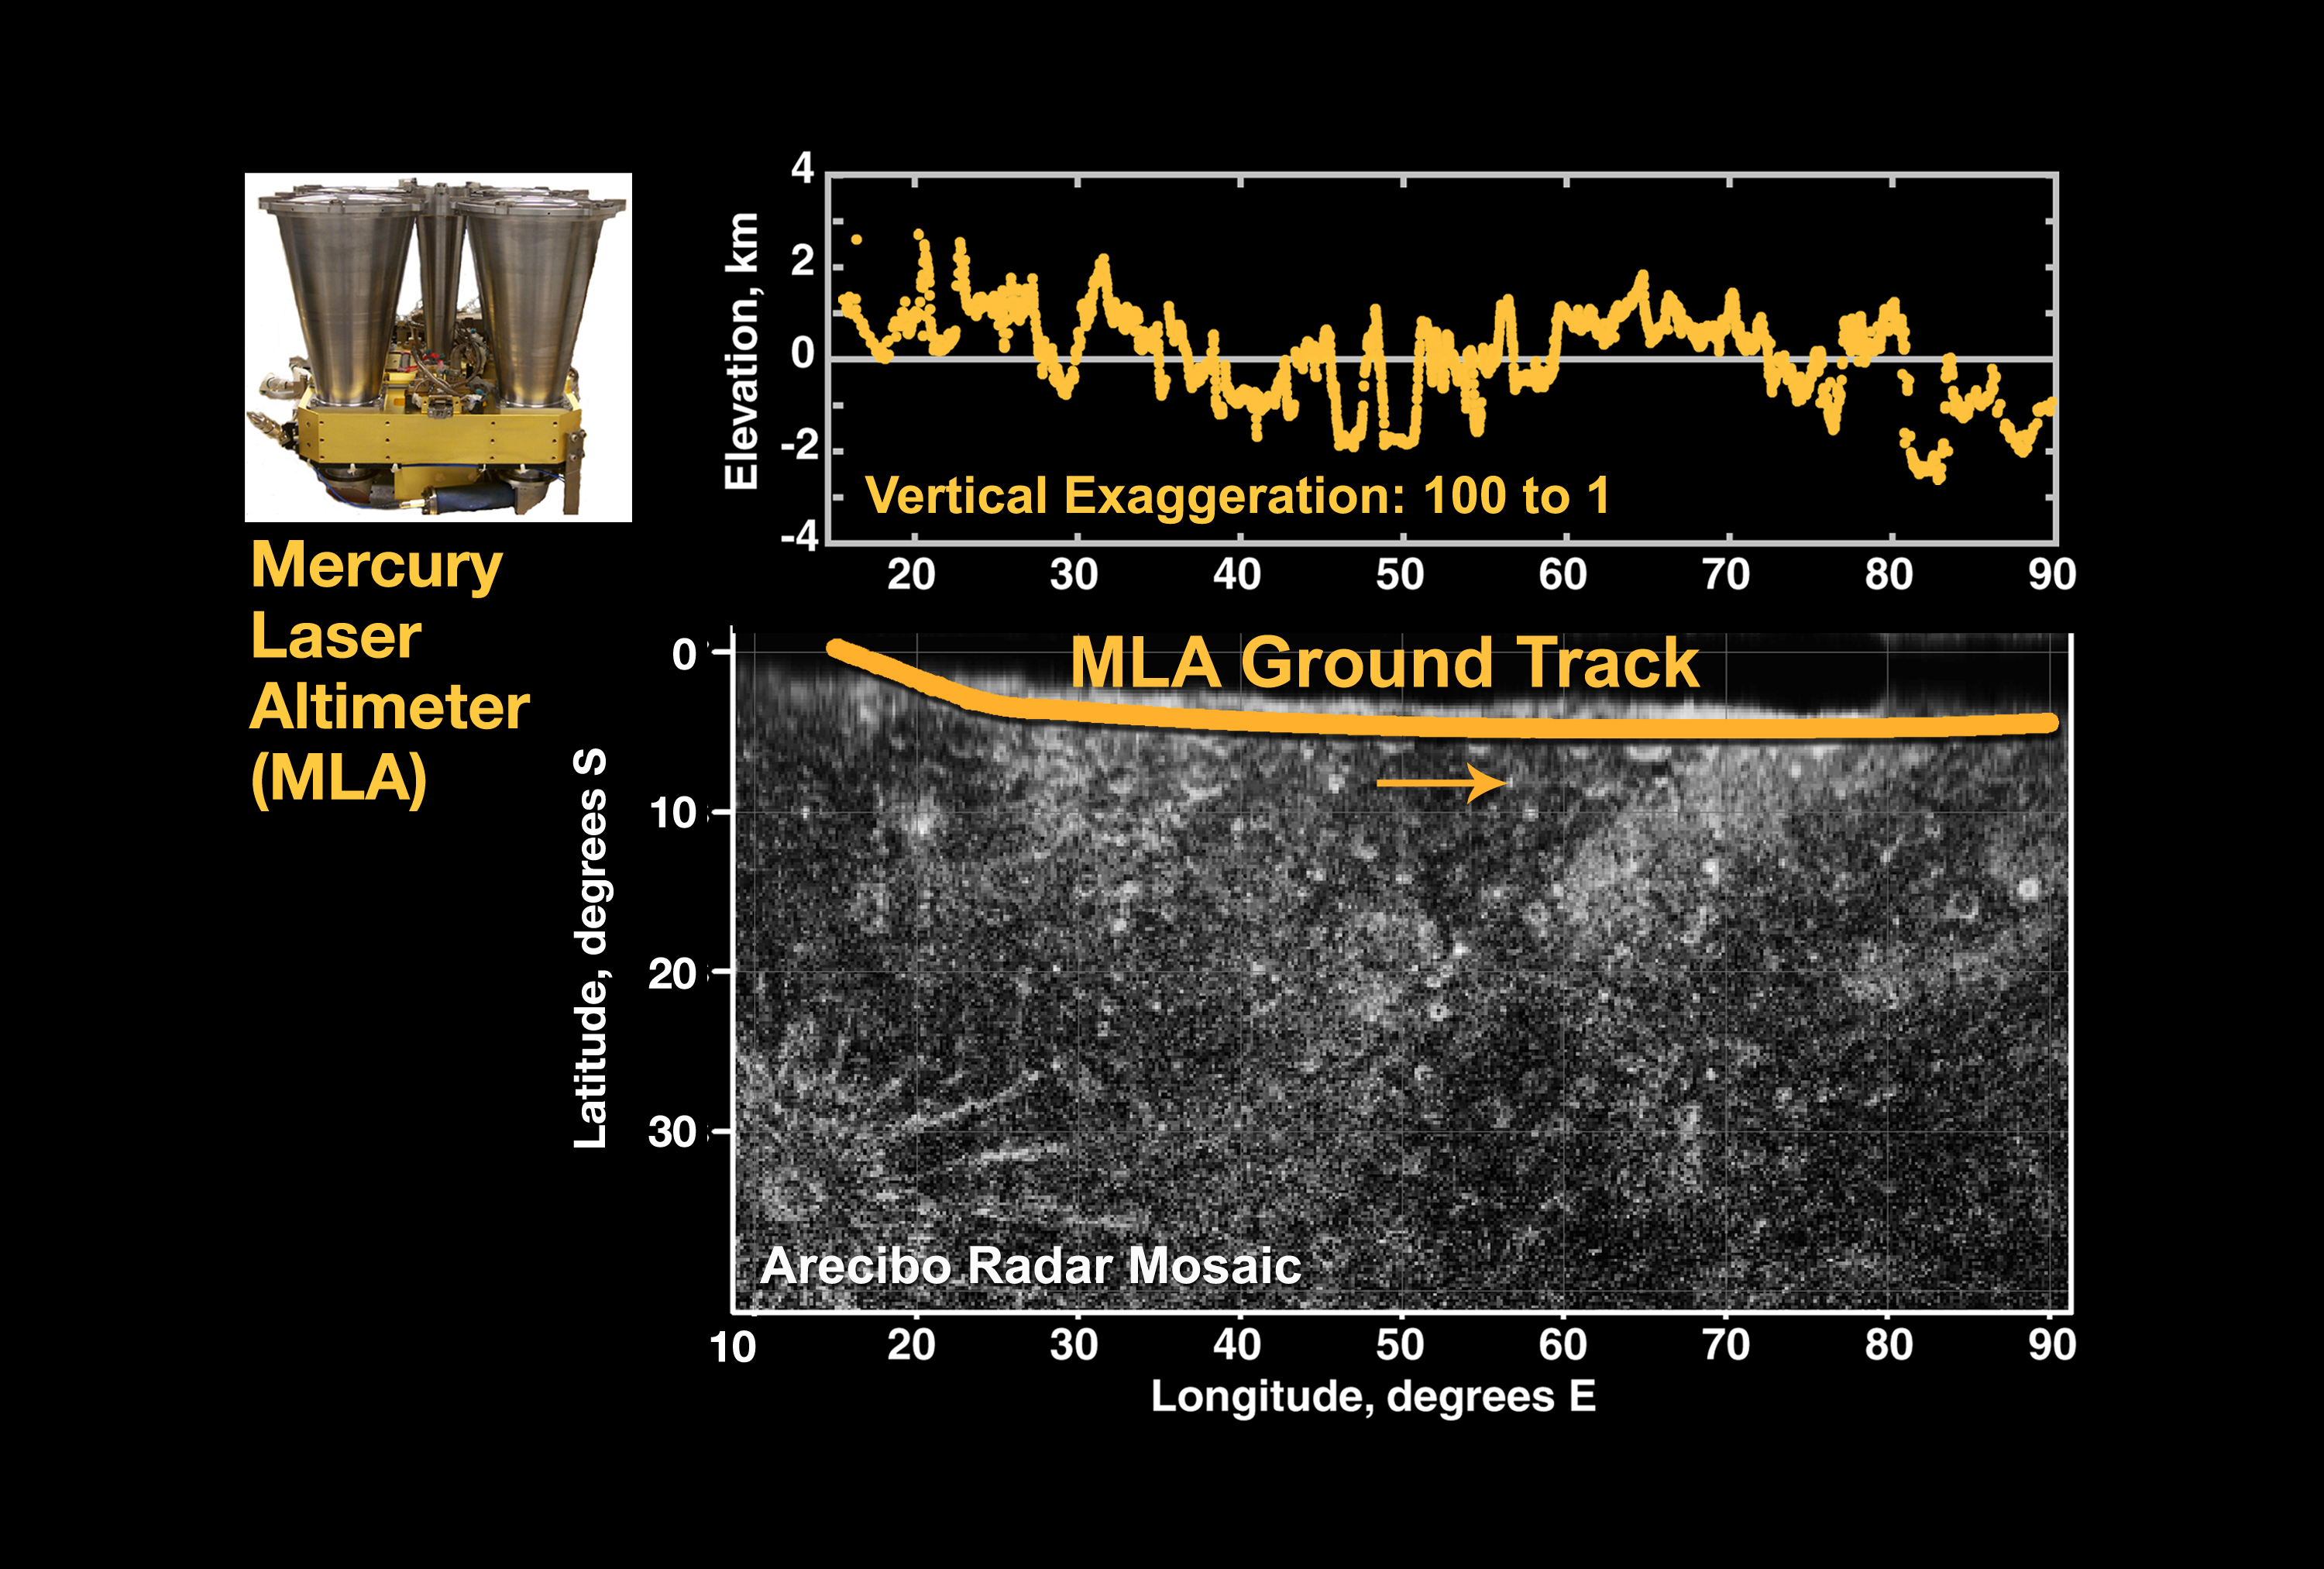

First Laser Altimetry for Mercury

At top center is the first laser altimeter profile of Mercury’s topography, taken by MESSENGER’s Mercury Laser Altimeter (MLA) instrument during the spacecraft’s flyby of Mercury on January 14, 2008. At bottom center is the MLA ground projected onto a mosaic of radar images obtained by Harmon and others at the Arecibo Observatory in Puerto Rico.

The interval during which MESSENGER was sufficiently close to the planet to be within measurement range of the MLA was when the spacecraft was on the night side, so there are no corresponding images of this region acquired by MESSENGER during this flyby; this region was also unseen by Mariner 10. The length of the profile is about 3200 km (about 2000 miles), and the dynamic range in elevation across the profile is about 5 km (about 3 miles). The profile sampled numerous craters and basins. The vertical exaggeration in the figure is 105:1.

At top left is a photograph of the MLA flight unit.

These images are from MESSENGER, a NASA Discovery mission to conduct the first orbital study of the innermost planet, Mercury. For information regarding the use of images, see the MESSENGER image use policy.

Credit: NASA/Goddard Space Flight Center/Cornell University/Johns Hopkins University Applied Physics Laboratory/Carnegie Institution of Washington